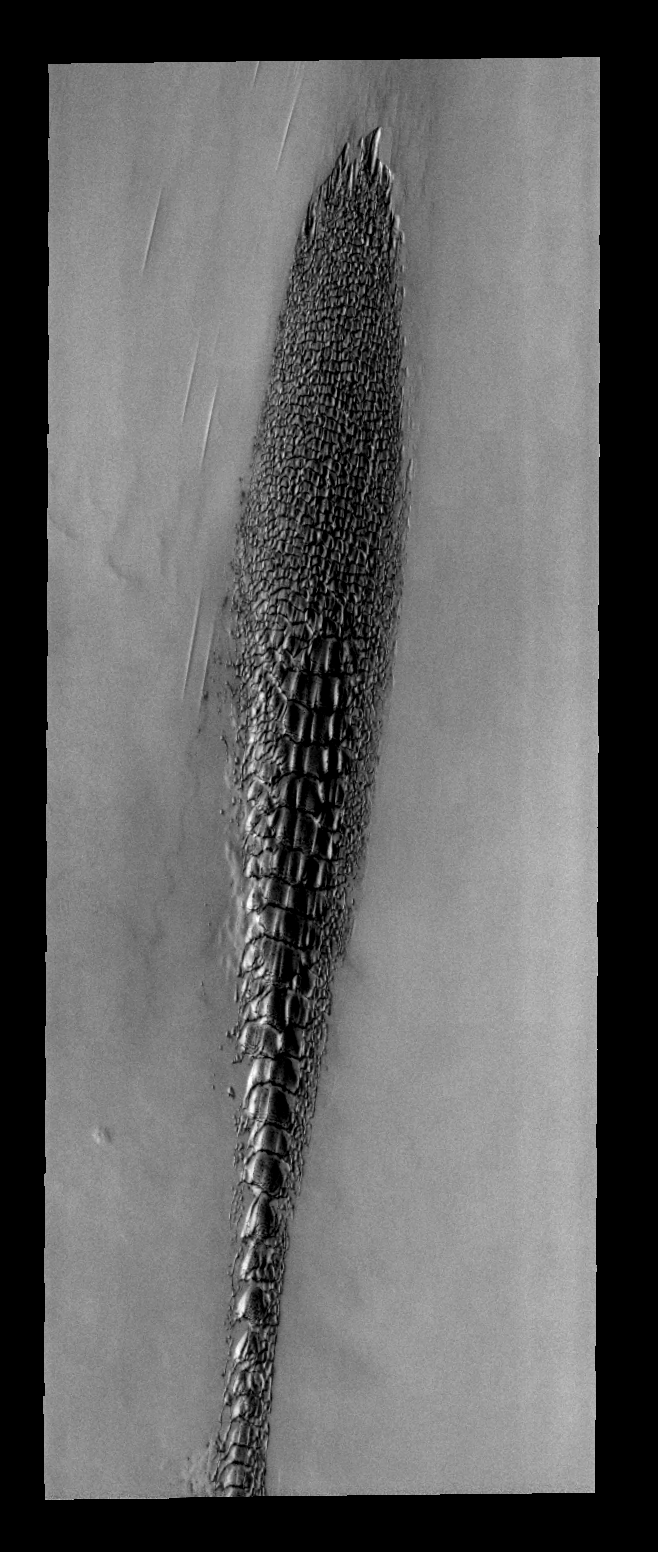

THEMIS ART #73

Back by popular demand: THEMIS ART IMAGE #73 These north polar dunes look odd — like a plant, or fossil, or some alien creature.

Image information: VIS instrument. Latitude 82.4N, Longitude 314.5E. 40 meter/pixel resolution.

Please see the THEMIS Data Citation Note for details on crediting THEMIS images.

Note: this THEMIS visual image has not been radiometrically nor geometrically calibrated for this preliminary release. An empirical correction has been performed to remove instrumental effects. A linear shift has been applied in the cross-track and down-track direction to approximate spacecraft and planetary motion. Fully calibrated and geometrically projected images will be released through the Planetary Data System in accordance with Project policies at a later time.

NASA’s Jet Propulsion Laboratory manages the 2001 Mars Odyssey mission for NASA’s Office of Space Science, Washington, D.C. The Thermal Emission Imaging System (THEMIS) was developed by Arizona State University, Tempe, in collaboration with Raytheon Santa Barbara Remote Sensing. The THEMIS investigation is led by Dr. Philip Christensen at Arizona State University. Lockheed Martin Astronautics, Denver, is the prime contractor for the Odyssey project, and developed and built the orbiter. Mission operations are conducted jointly from Lockheed Martin and from JPL, a division of the California Institute of Technology in Pasadena.

Credit: NASA/JPL/ASU